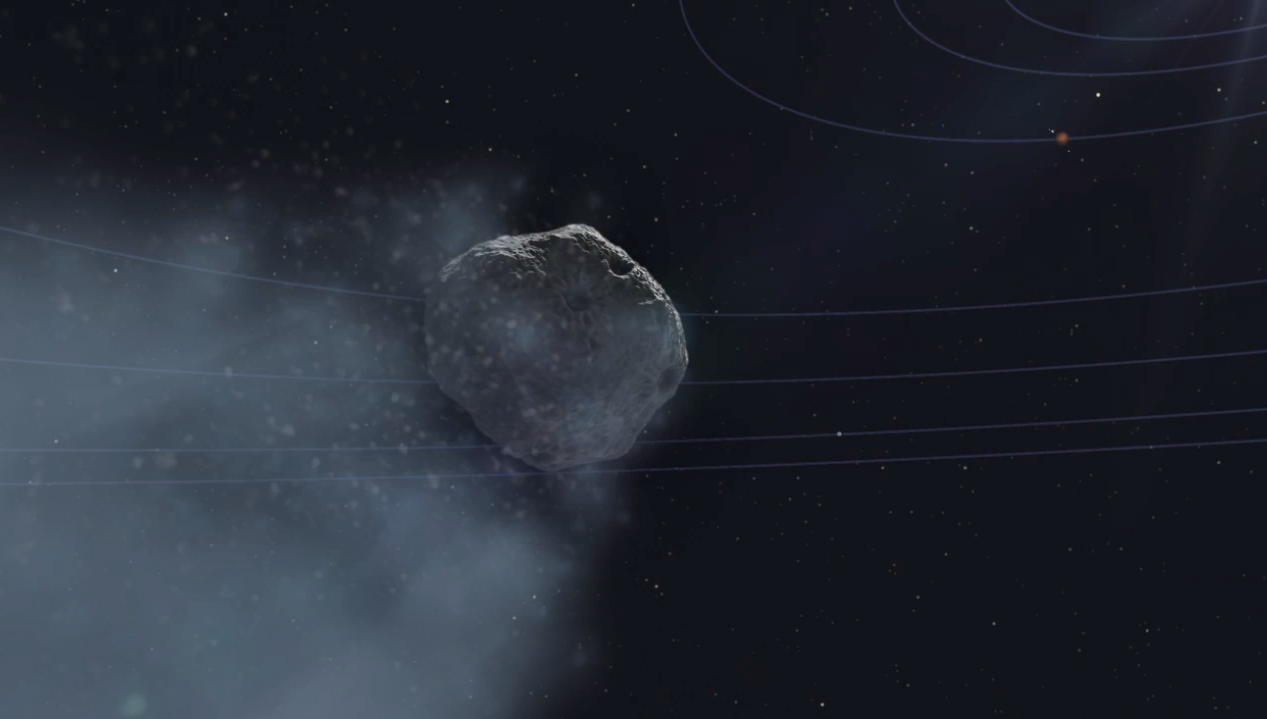

Mars Orbiter Observes Comet Siding Spring (Animation)

This movie begins with an animation (artist’s rendering) of NASA’s Mars Reconnaissance Orbiter spacecraft above Mars. The scene zooms into an “X-ray” view of the spacecraft, revealing the High Resolution Imaging Science Experiment (HiRISE) camera. The movie then transitions to a sequence of HiRISE images of the comet taken as it flew past Mars.

The images were obtained by HiRISE between October 17 and 20, 2014.

For more information on these images and future updates, see http://hirise.lpl.arizona.edu.

HiRISE is one of six instruments on NASA’s Mars Reconnaissance Orbiter. The University of Arizona, Tucson, operates HiRISE, which was built by Ball Aerospace & Technologies Corp., Boulder, Colorado. NASA’s Jet Propulsion Laboratory, a division of the California Institute of Technology in Pasadena, manages the Mars Reconnaissance Orbiter Project for NASA’s Science Mission Directorate, Washington.

Credit: NASA/JPL-Caltech/University of Arizona